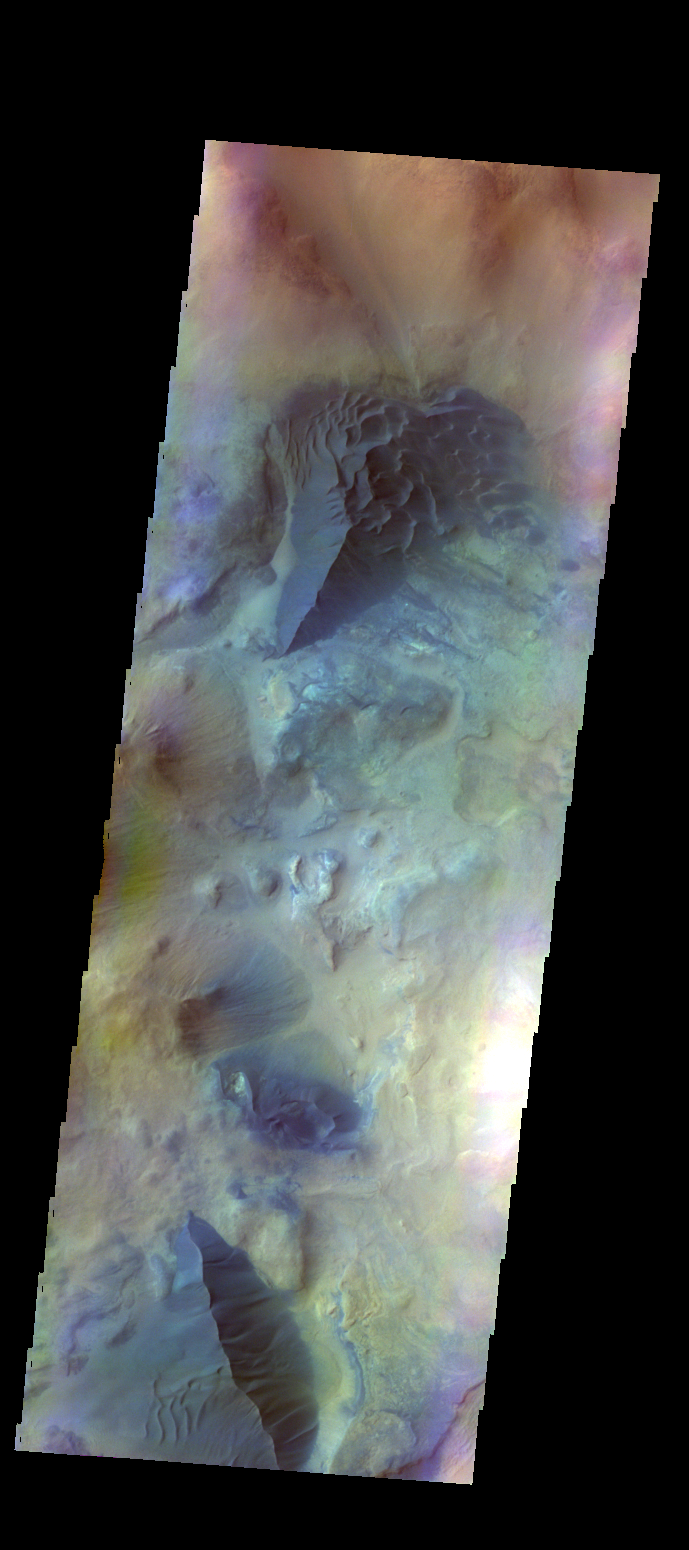

Dunes near Argyre – False Color

The THEMIS VIS camera contains 5 filters. The data from different filters can be combined in multiple ways to create a false color image. These false color images may reveal subtle variations of the surface not easily identified in a single band image. Today’s false color image shows several areas of dunes and sand sheets with dune forms between the numerous hills in this region west of Argyre Planitia. Basaltic sand appears dark blue in this false color image.

Credit: NASA/JPL-Caltech/ASU